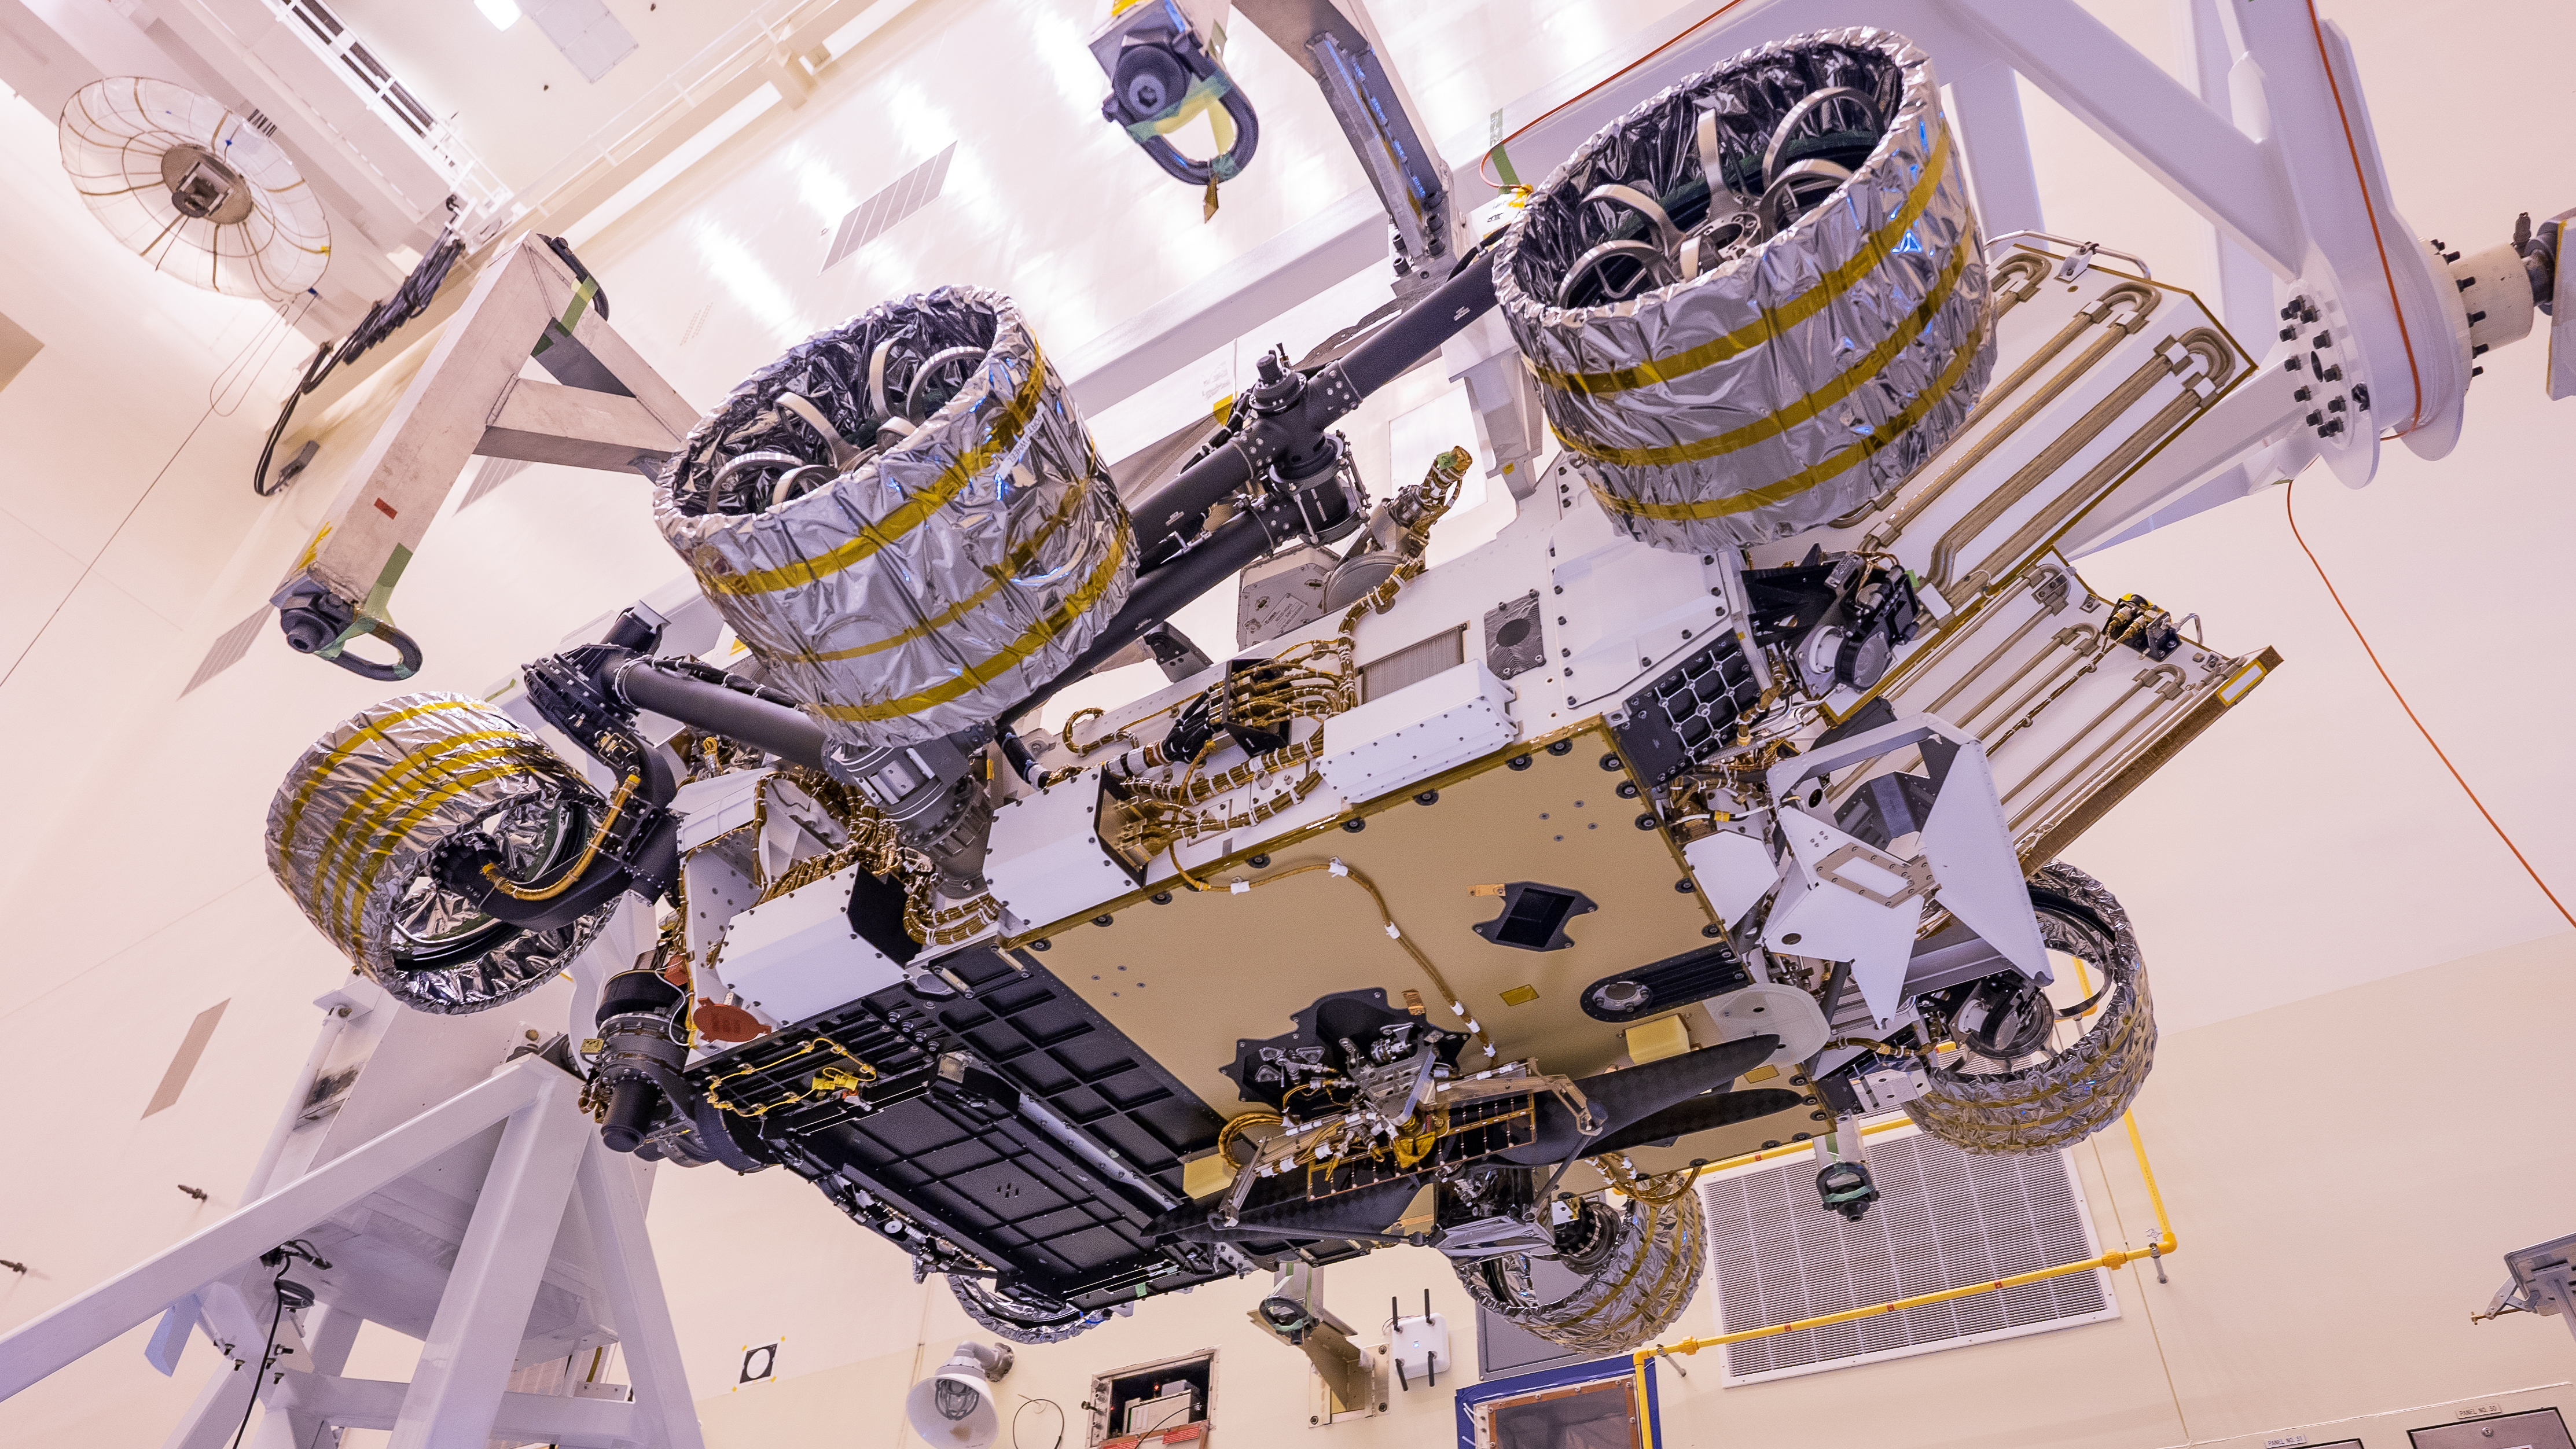

Mars Helicopter and Perseverance Rover

The Mars Helicopter, visible in lower center of the image, was attached to the belly of NASA’s Perseverance rover at Kennedy Space Center on April 6, 2020. The helicopter will be deployed onto the Martian surface about two-and-a-half months after Perseverance lands.

Credit: NASA/JPL-Caltech